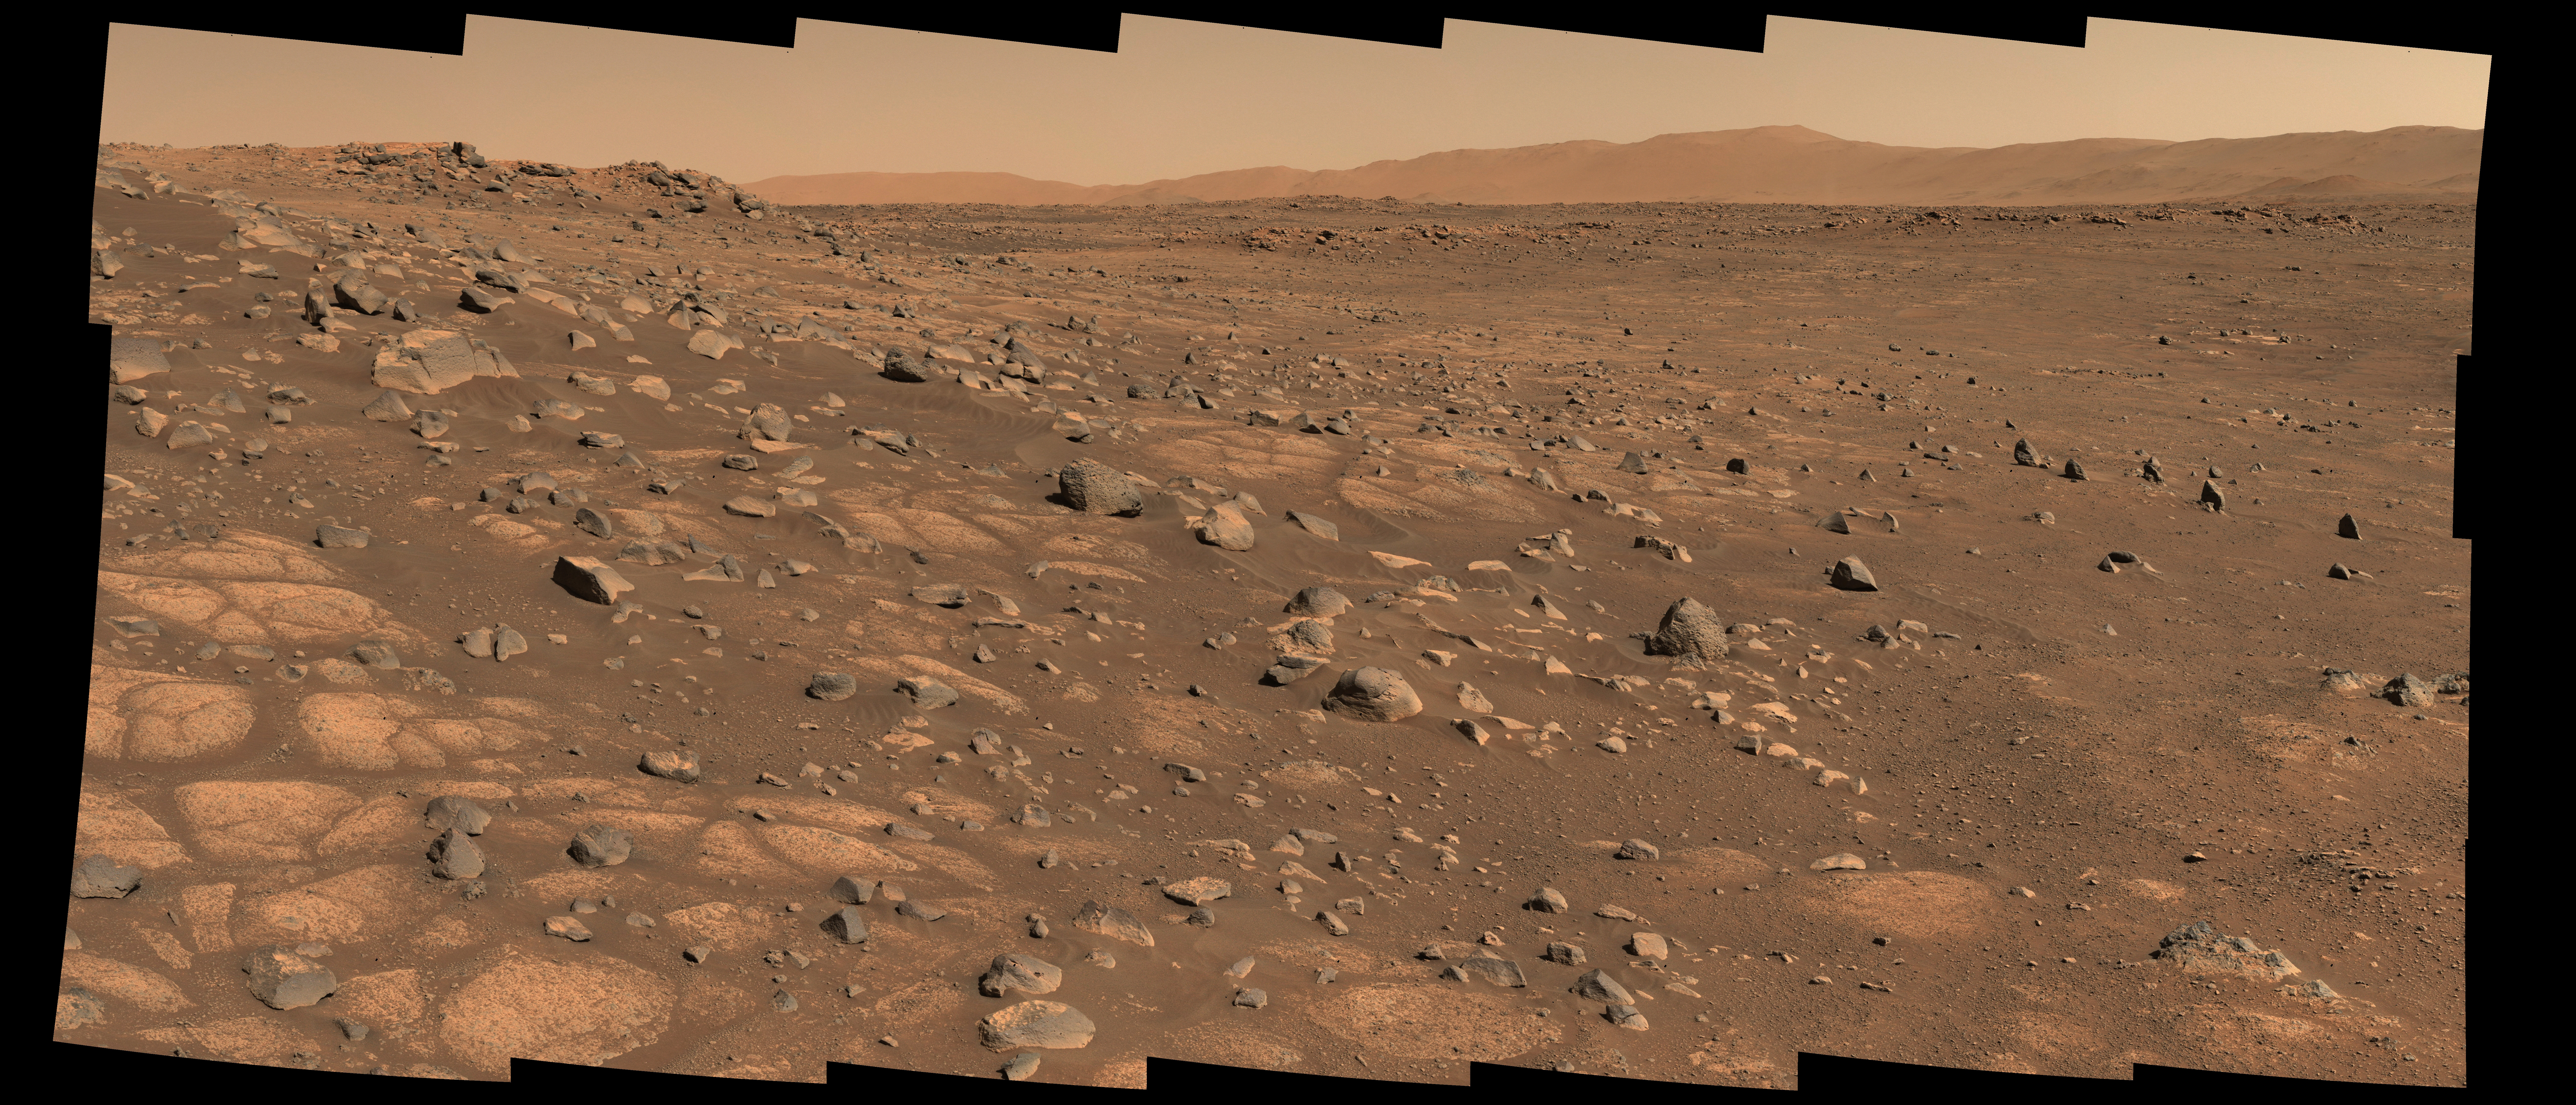

Perseverance Scouts First Sampling Location

This image shows the area on Mars from which NASA’s Perseverance rover will collect its first rock sample. Scientists are particularly interested in the flat stones that appear light-colored (informally called “paver rocks”). The Perseverance team has nicknamed this area in Mars’ Jezero Crater the “Crater Floor Fractured Rough” area.

The 28 individual images that were combined to make the larger main image were taken by the rover’s Mastcam-Z right-eye camera on July 8, 2021 (the 136th sol, or Martian day, of the mission). The images have been calibrated and are presented in natural color, simulating the approximate view that we would see with our own eyes if we were there.

A second version (Figure 1) combines 56 individual images from the rover’s Mastcam-Z left-eye and right-eye cameras on the same day. The images have been calibrated and are presented as a natural color anaglyph (for red-blue glasses), simulating the approximate 3D and color view that we would see with our own eyes if we were there.

The Mastcam-Z investigation is led and operated by Arizona State University in Tempe, working in collaboration with Malin Space Science Systems in San Diego, California, on the design, fabrication, testing, and operation of the cameras, and in collaboration with the Neils Bohr Institute of the University of Copenhagen on the design, fabrication, and testing of the calibration targets.

A key objective for Perseverance’s mission on Mars is astrobiology, including the search for signs of ancient microbial life. The rover will characterize the planet’s geology and past climate, pave the way for human exploration of the Red Planet, and be the first mission to collect and cache Martian rock and regolith (broken rock and dust).

Subsequent NASA missions, in cooperation with ESA (European Space Agency), would send spacecraft to Mars to collect these sealed samples from the surface and return them to Earth for in-depth analysis.

The Mars 2020 Perseverance mission is part of NASA’s Moon to Mars exploration approach, which includes Artemis missions to the Moon that will help prepare for human exploration of the Red Planet.

NASA’s Jet Propulsion Laboratory in Southern California built and manages operations of the Mars 2020 Perseverance rover for NASA.

Credit: NASA/JPL-Caltech/ASU/MSSS